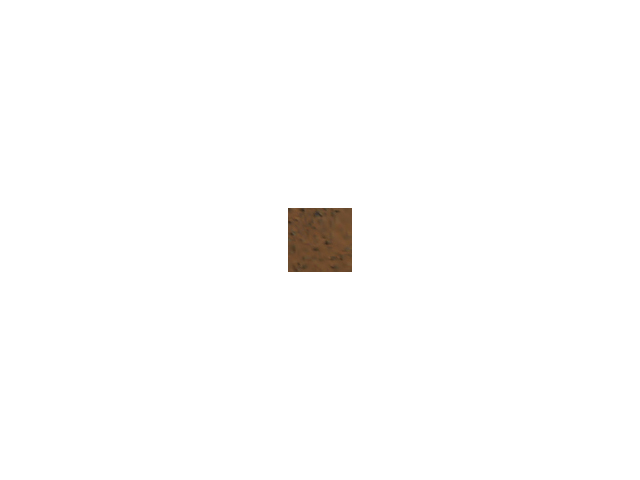

Seeing Rust

The rust color of the Martian landscape is apparent in this low-resolution thumbnail image taken by the panoramic camera on the Mars Exploration Rover Spirit. This image is part of a larger image currently stored onboard the rover in its memory.

Credit: NASA/JPL/Cornell